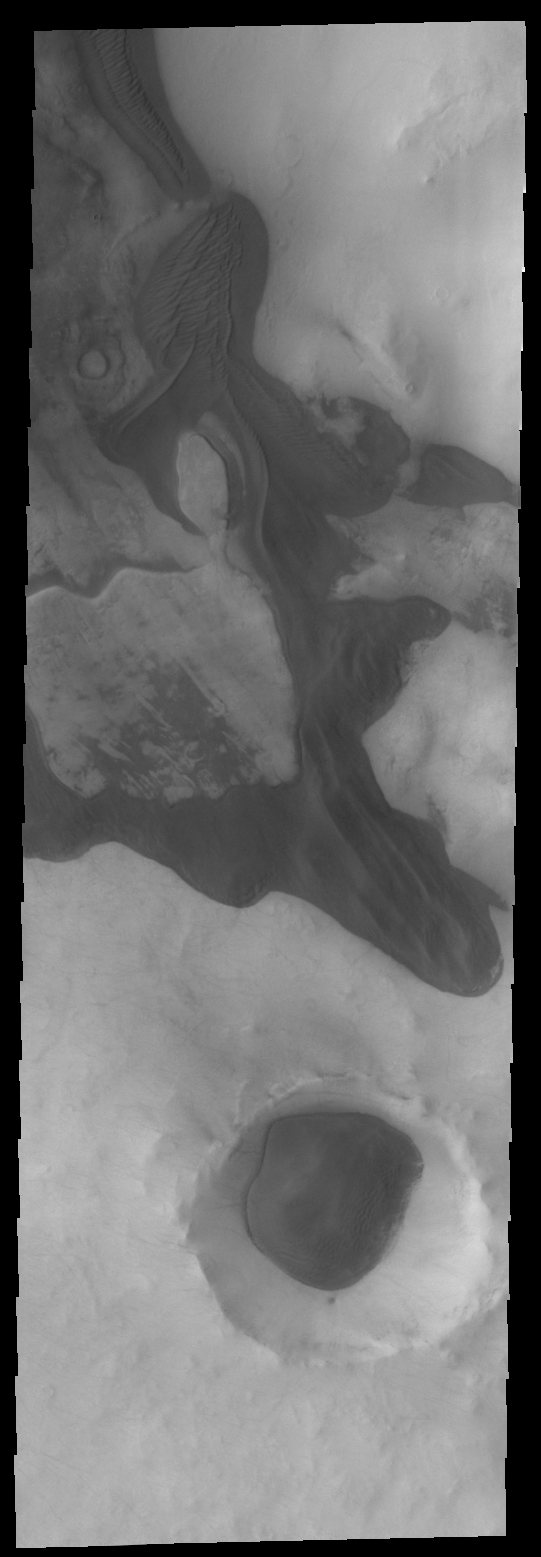

Frost-free Dunes

These dark dunes are frost covered for most of the year. As southern summer draws to a close, the dunes have been completely defrosted.

Image information: VIS instrument. Latitude -66.6N, Longitude 37.0E. 34 meter/pixel resolution.

Note: this THEMIS visual image has not been radiometrically nor geometrically calibrated for this preliminary release. An empirical correction has been performed to remove instrumental effects. A linear shift has been applied in the cross-track and down-track direction to approximate spacecraft and planetary motion. Fully calibrated and geometrically projected images will be released through the Planetary Data System in accordance with Project policies at a later time.

NASA’s Jet Propulsion Laboratory manages the 2001 Mars Odyssey mission for NASA’s Office of Space Science, Washington, D.C. The Thermal Emission Imaging System (THEMIS) was developed by Arizona State University, Tempe, in collaboration with Raytheon Santa Barbara Remote Sensing. The THEMIS investigation is led by Dr. Philip Christensen at Arizona State University. Lockheed Martin Astronautics, Denver, is the prime contractor for the Odyssey project, and developed and built the orbiter. Mission operations are conducted jointly from Lockheed Martin and from JPL, a division of the California Institute of Technology in Pasadena.

Credit: NASA/JPL/ASU